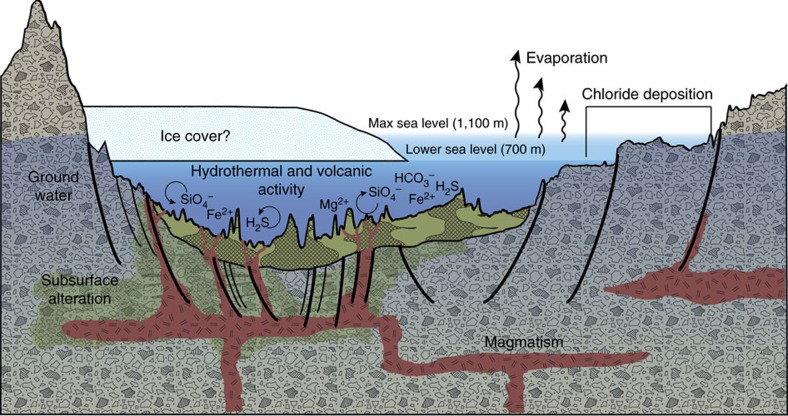

A Geologic Model for Eridania Basin on Ancient Mars

This diagram illustrates an interpretation for the origin of some deposits in the Eridania basin of southern Mars as resulting from seafloor hydrothermal activity more than 3 billion years ago.

The ground level depicted is an exaggerated topography of a transect about 280 miles (450 kilometers) long. Blue portions of the diagram depict water-depth estimates and the possibility of ice covering the ancient sea.

Thick, clay-rich deposits (green) formed through hydrothermal alteration of volcanic materials in deep water, by this model. Notations indicate deep-water reactions of iron and magnesium ions with silicates, sulfides and carbonates. Deep-seated structural discontinuities could have facilitated the ascent of magma from a mantle source. Chloride deposits formed from evaporation of seawater at higher elevations in the basin.

This graphic was included in a 2017 report “Ancient hydrothermal seafloor deposits in Eridania basin on Mars” in Nature Communications.

Credit: NASA